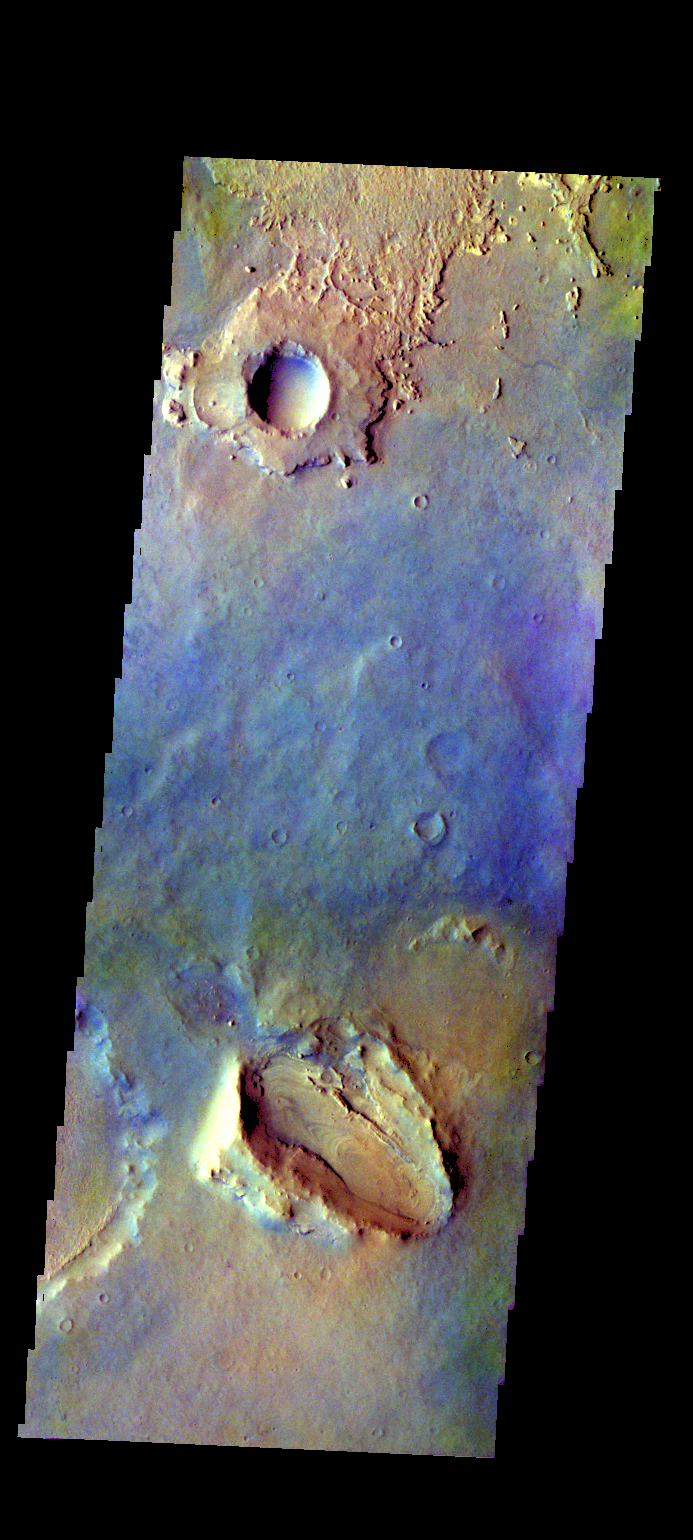

Arabia Terra – False Color

The THEMIS VIS camera contains 5 filters. The data from different filters can be combined in multiple ways to create a false color image. These false color images may reveal subtle variations of the surface not easily identified in a single band image. Today’s false color image shows part of the plains in Arabia Terra.

Credit: NASA/JPL-Caltech/ASU